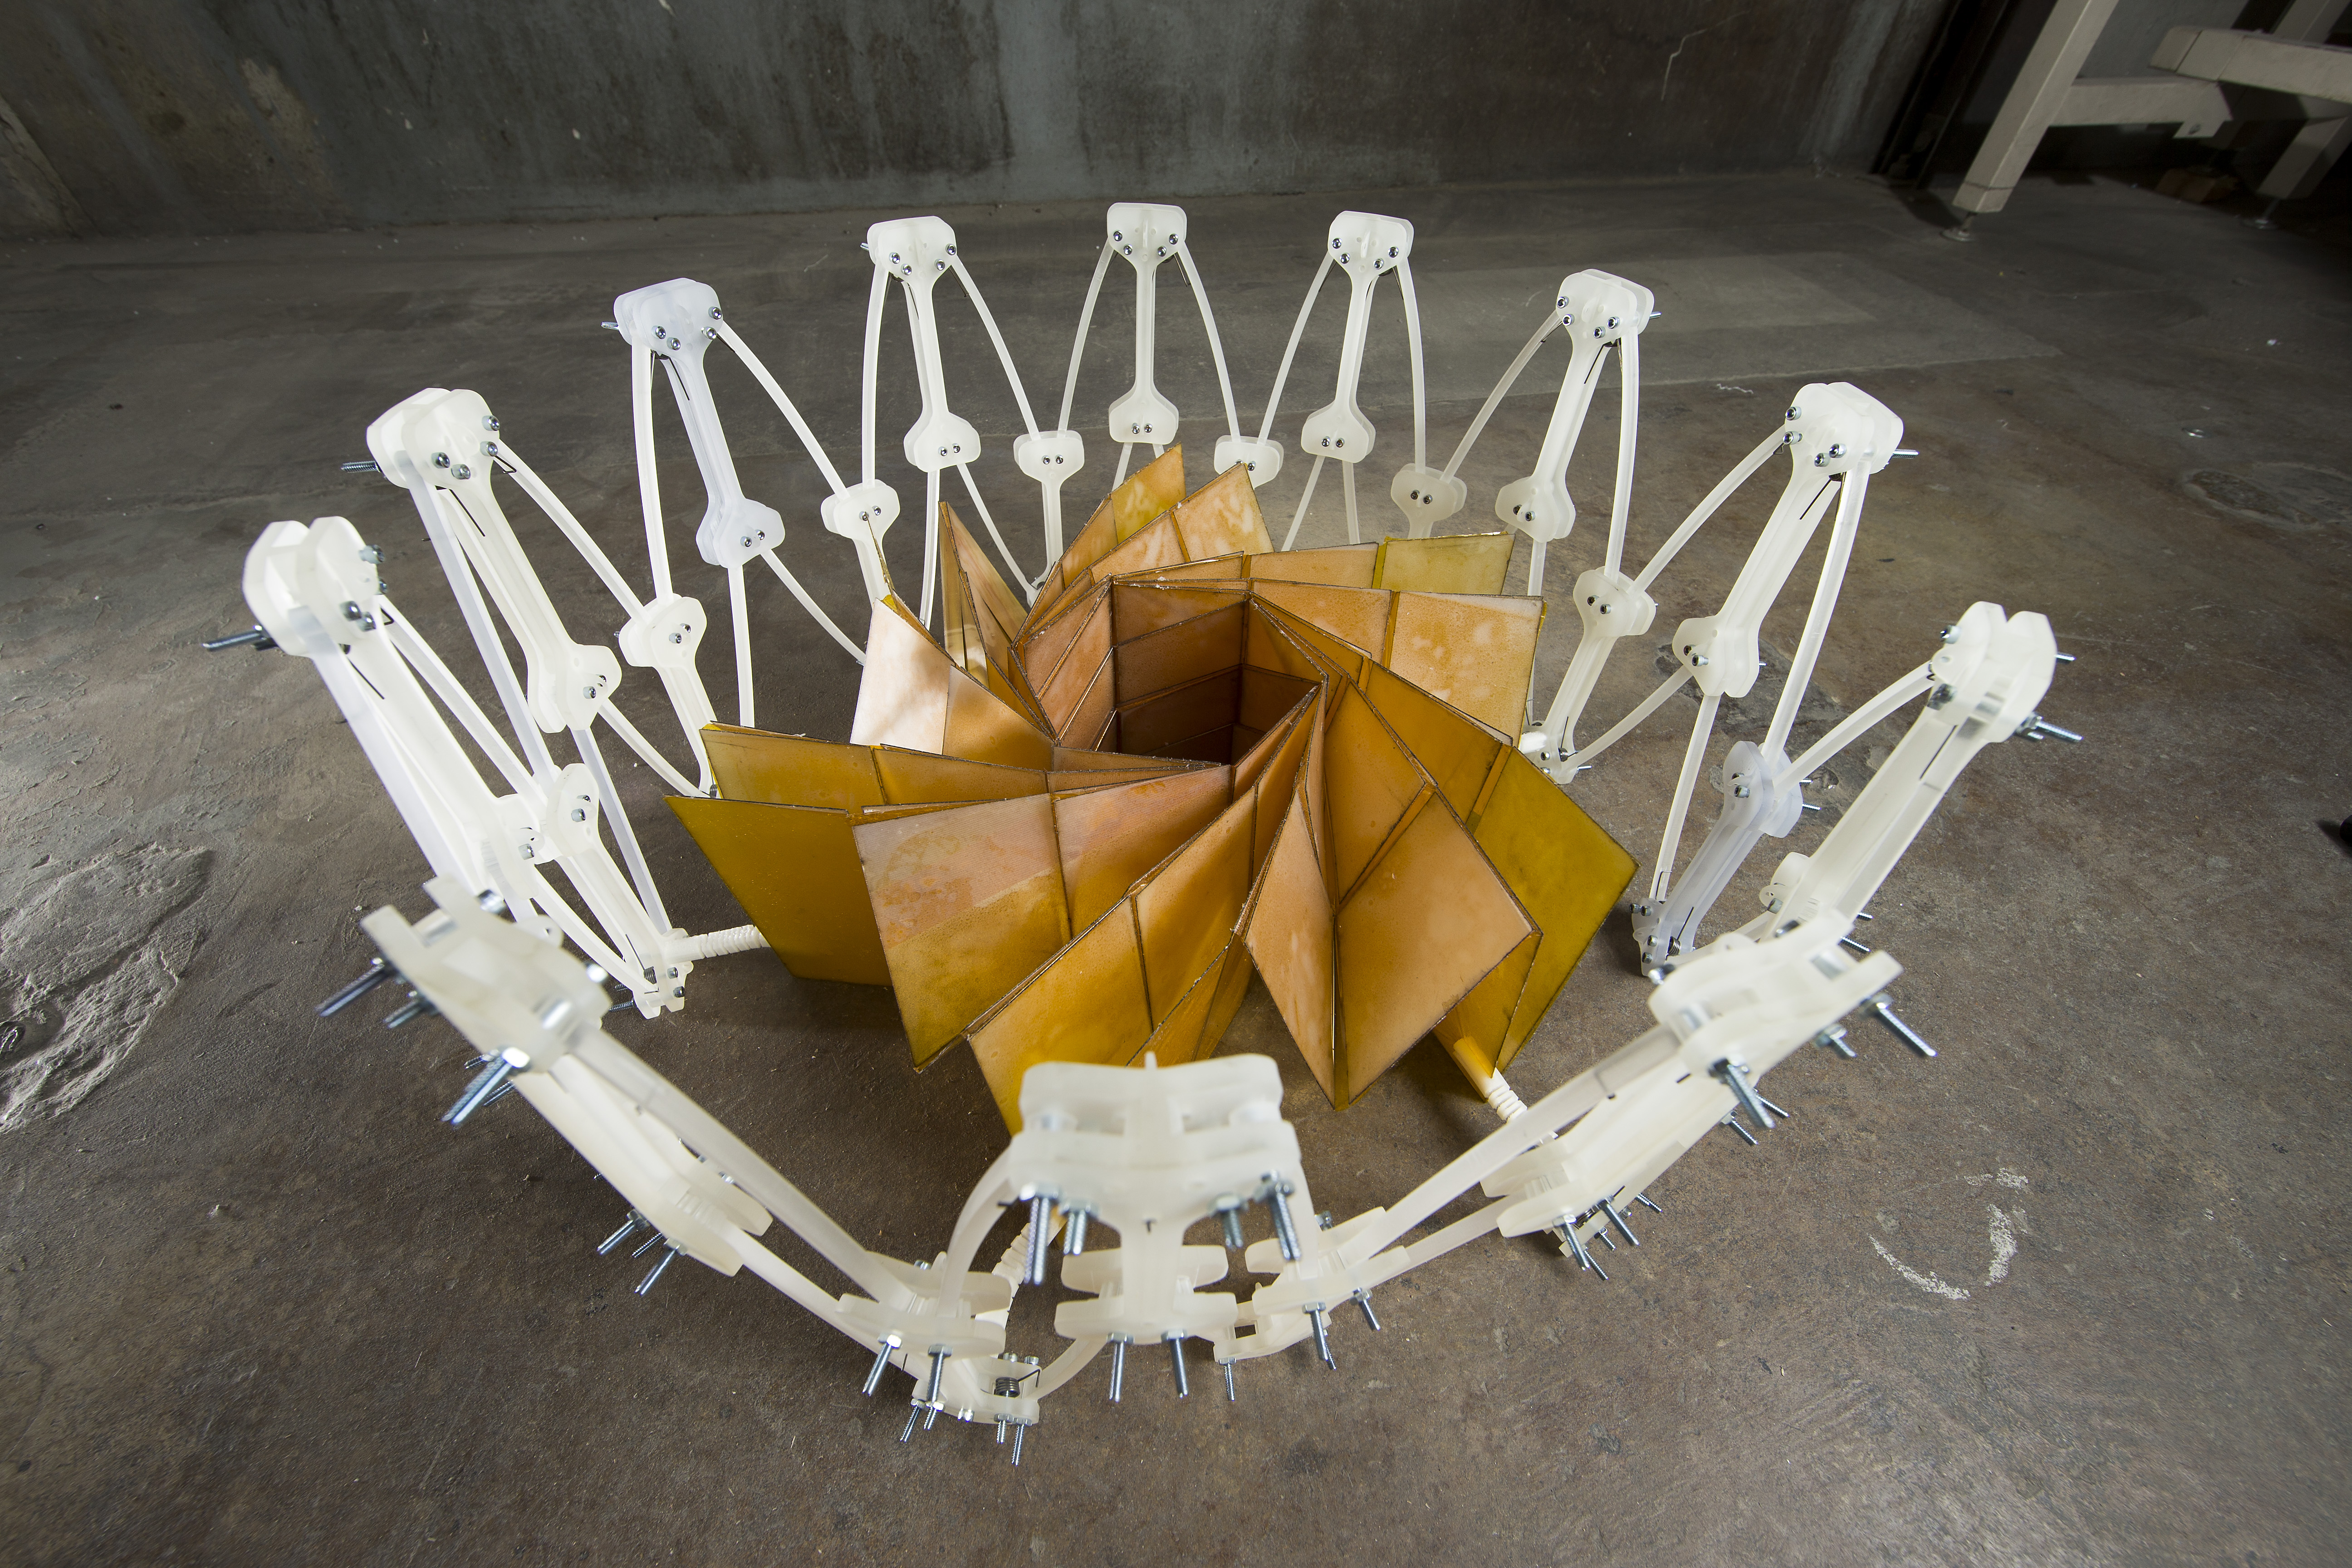

Power Origami

Researchers at NASA’s Jet Propulsion Laboratory, Pasadena, California, and Brigham Young University, Provo, Utah, collaborated to construct a prototype of a solar panel array that folds up in the style of origami, to make for easier deployment.

The California Institute of Technology manages JPL for NASA.

Credit: NASA/JPL-Caltech/BYU